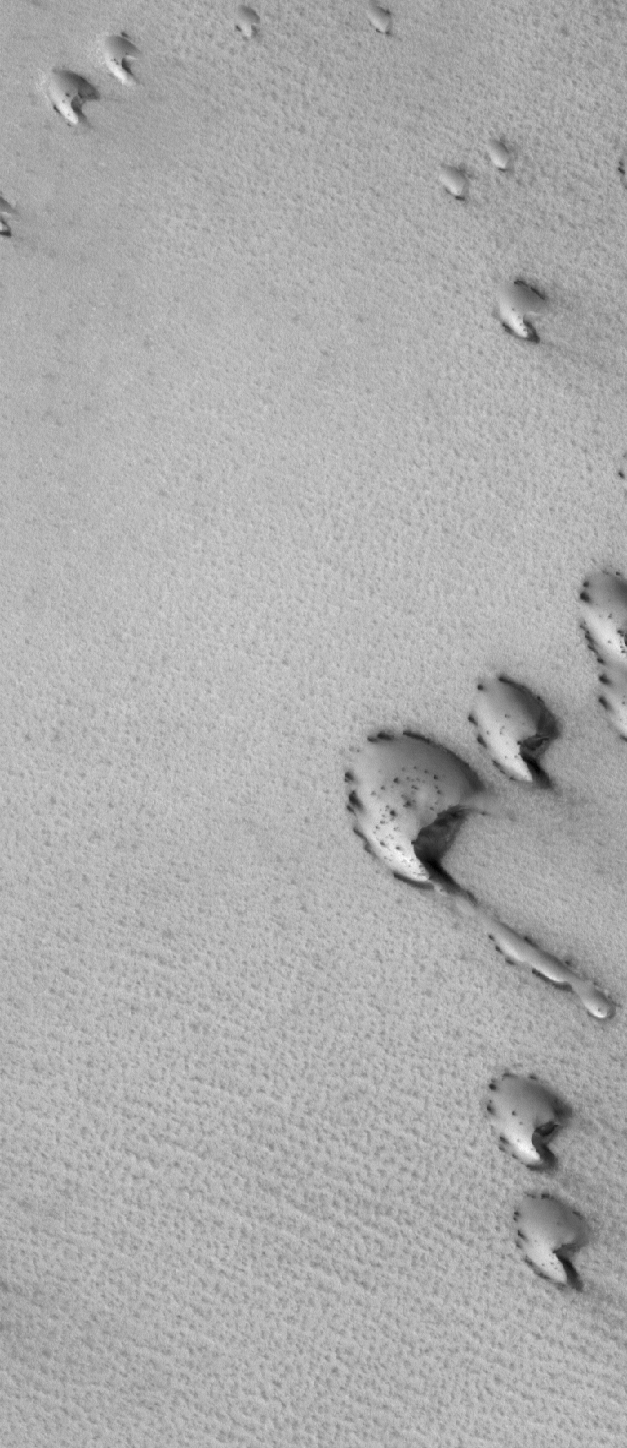

Aerodynamic

30 June 2006
This Mars Global Surveyor (MGS) Mars Orbiter Camera (MOC) image shows dunes in the north polar region of Mars. In this springtime view, the dunes are largely covered by frozen carbon dioxide that was deposited during the winter months in the northern hemisphere. Dark spots indicate areas where the frost has begun to either sublime away, acquire a roughened texture, or both.

Location near: 77.3°N, 95.4°W
Image width: ~3 km (~1.9 mi)
Illumination from: upper left
Season: Northern Spring

Credit: NASA/JPL/Malin Space Science Systems